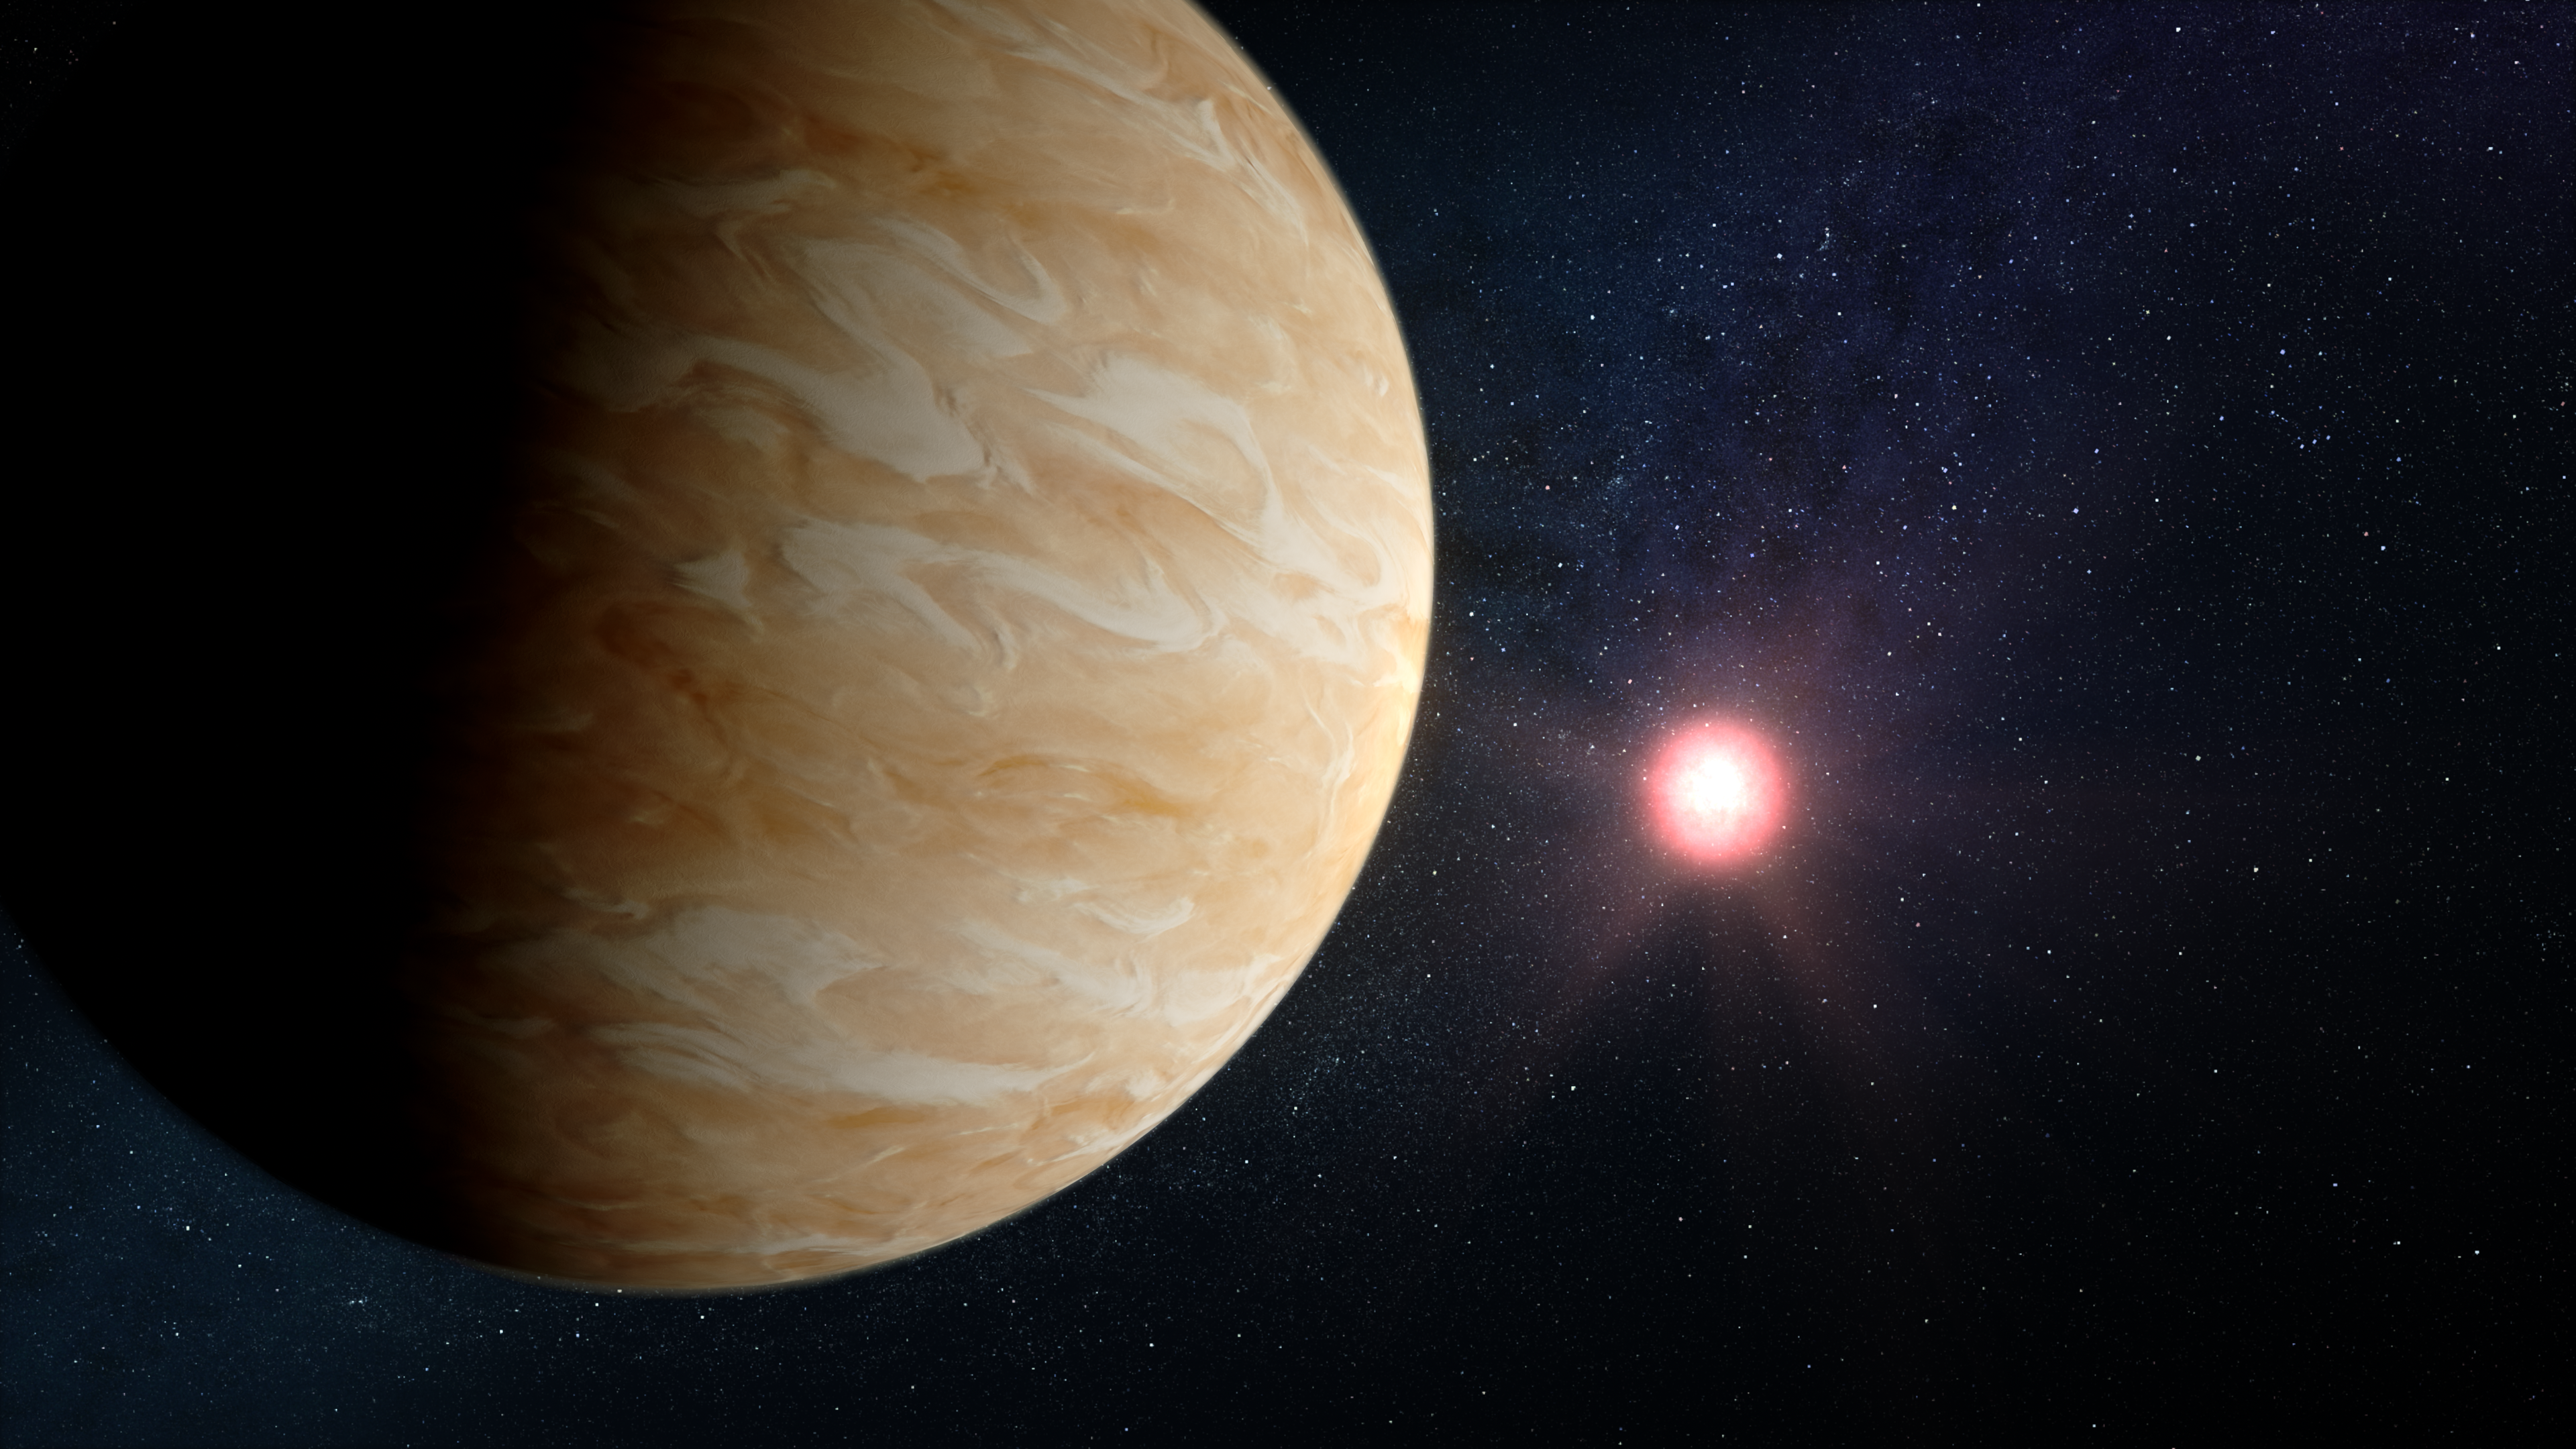

Exoplanet GJ 1214 b and Its Star (Illustration)

Illustration showing what exoplanet GJ 1214 b could look like based on current information. GJ 1214 b, a warm sub-Neptune-sized exoplanet roughly 48 light-years from Earth, is one of the most studied exoplanets in the galaxy. Previous spectroscopic observations indicate that the planet is shrouded in aerosols (clouds or haze), which have thus far made it impossible to determine the composition of gases that make up its thick atmosphere.

This illustration is based on our knowledge of the planet and its host star, and predictions about the likely properties of the planet’s atmosphere. Spectroscopic data from Webb will help us better understand the gases and aerosols that make up the planet’s atmosphere.

GJ 1214 b is in between Earth and Neptune in terms of size (radius 2.74 times Earth), mass (8.2 times Earth), and density (2.2 times water). It orbits its star at a distance of only 0.015 astronomical unit (1.5% of the distance between Earth and the Sun), completing one orbit in 1.58 Earth-days. The star, GJ 1214, is cool red dwarf star with a radius of just 0.22 times that of the Sun, a mass of just 0.18 times the Sun, and a temperature of just 3,250 kelvins (around 2,975 degrees Celsius), about 2,500 degrees cooler than the Sun.

Credit: Artwork: NASA, ESA, CSA, Dani Player (STScI)